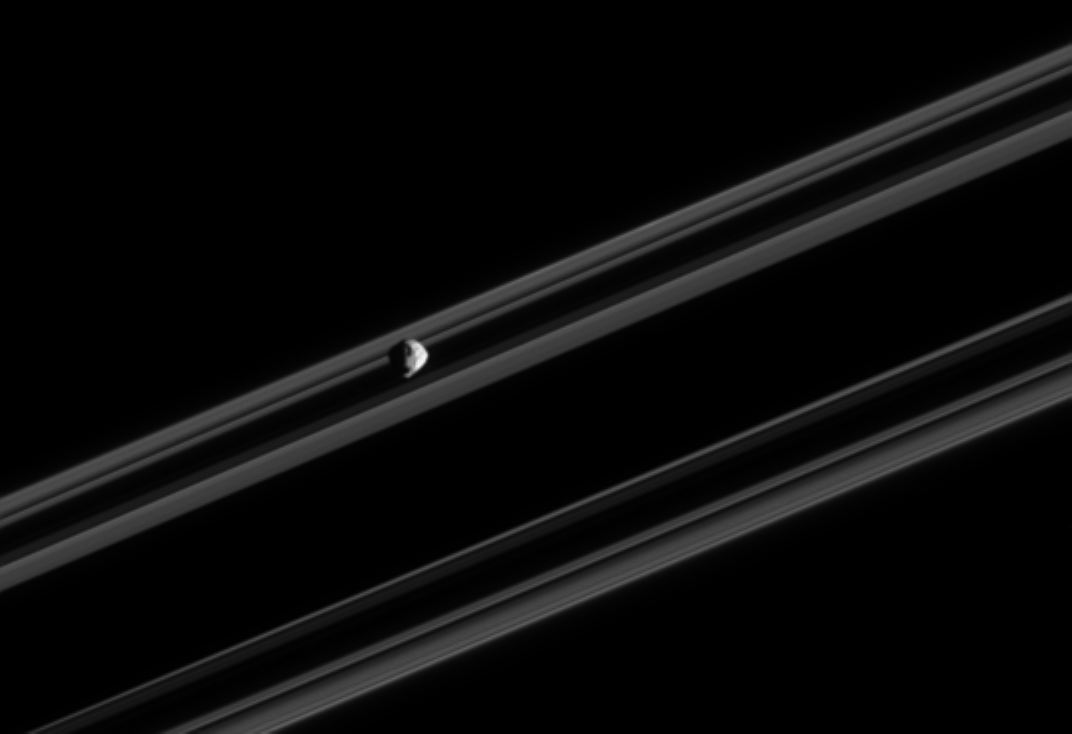

Big Boulder

Saturn’s small, irregularly-shaped moon Epimetheus orbits against the backdrop of the planet’s rings, which are nearly edge-on in this view. Some of the moon’s larger geological features can be seen here. Epimetheus is 116 kilometers (72 miles) across.

The image was taken in visible light with the Cassini spacecraft narrow-angle camera on Feb. 18, 2005, at a distance of approximately 990,000 kilometers (615,000 miles) from Epimetheus and at a Sun-Epimetheus-spacecraft, or phase, angle of 99 degrees. Resolution in the original image was 6 kilometers (4 miles) per pixel. The image has been contrast-enhanced and magnified by a factor of two to aid visibility.

The Cassini-Huygens mission is a cooperative project of NASA, the European Space Agency and the Italian Space Agency. The Jet Propulsion Laboratory, a division of the California Institute of Technology in Pasadena, manages the mission for NASA’s Science Mission Directorate, Washington, D.C. The Cassini orbiter and its two onboard cameras were designed, developed and assembled at JPL. The imaging team is based at the Space Science Institute, Boulder, Colo.

Credit: NASA/JPL/Space Science Institute